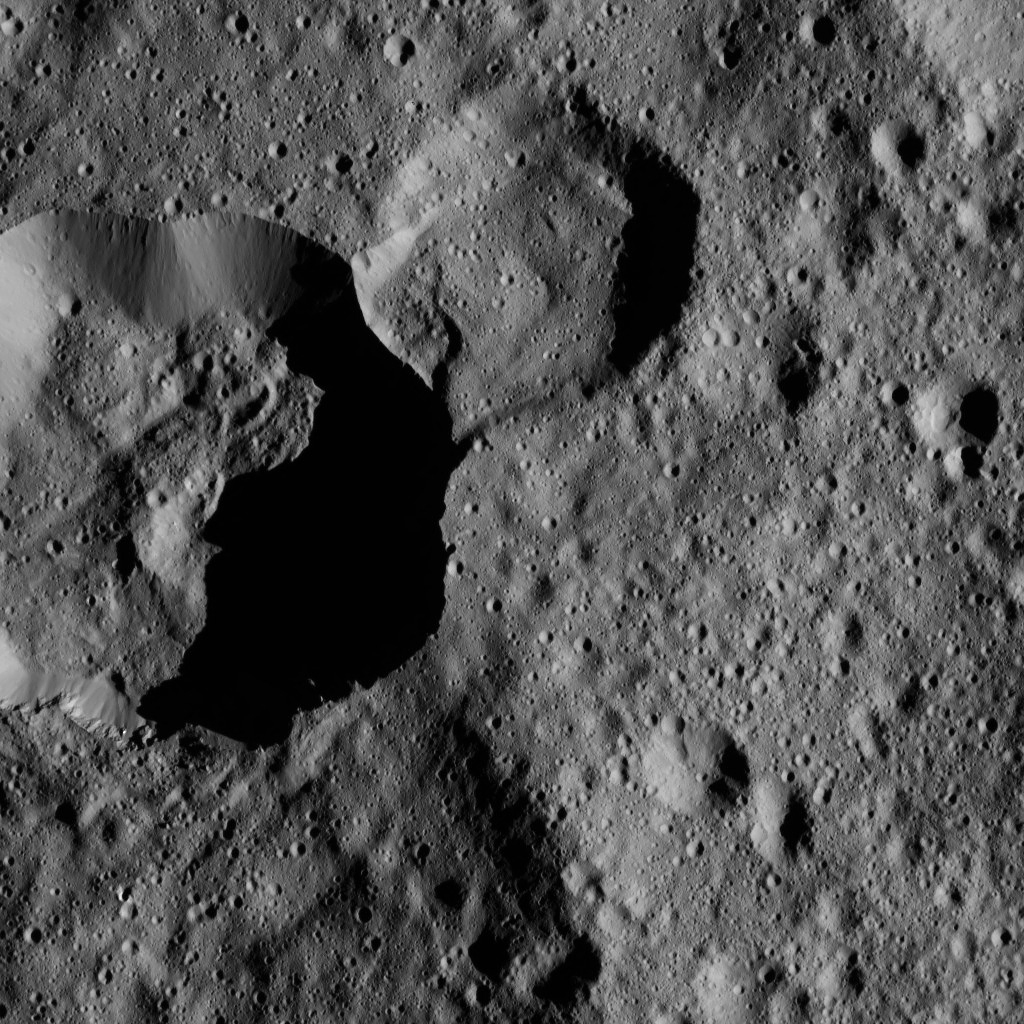

Dawn LAMO Image 70

Terrain seen in this view from NASA’s Dawn spacecraft is in the northern hemisphere of Ceres. A sharp cliff separates Dada Crater, the smaller crater at top center, from Roskva Crater, the larger crater at left.

The view is centered at approximately 58 degrees north latitude, 335 degrees east longitude.

Dawn acquired this image on Feb. 17, 2016, from its low-altitude mapping orbit, at a distance of about 240 miles (385 kilometers) from the surface. The image resolution is 120 feet (35 meters) per pixel.

Dawn’s mission is managed by JPL for NASA’s Science Mission Directorate in Washington. Dawn is a project of the directorate’s Discovery Program, managed by NASA’s Marshall Space Flight Center in Huntsville, Alabama. UCLA is responsible for overall Dawn mission science. Orbital ATK, Inc., in Dulles, Virginia, designed and built the spacecraft. The German Aerospace Center, the Max Planck Institute for Solar System Research, the Italian Space Agency and the Italian National Astrophysical Institute are international partners on the mission team.

Credit: NASA/JPL-Caltech/UCLA/MPS/DLR/IDA